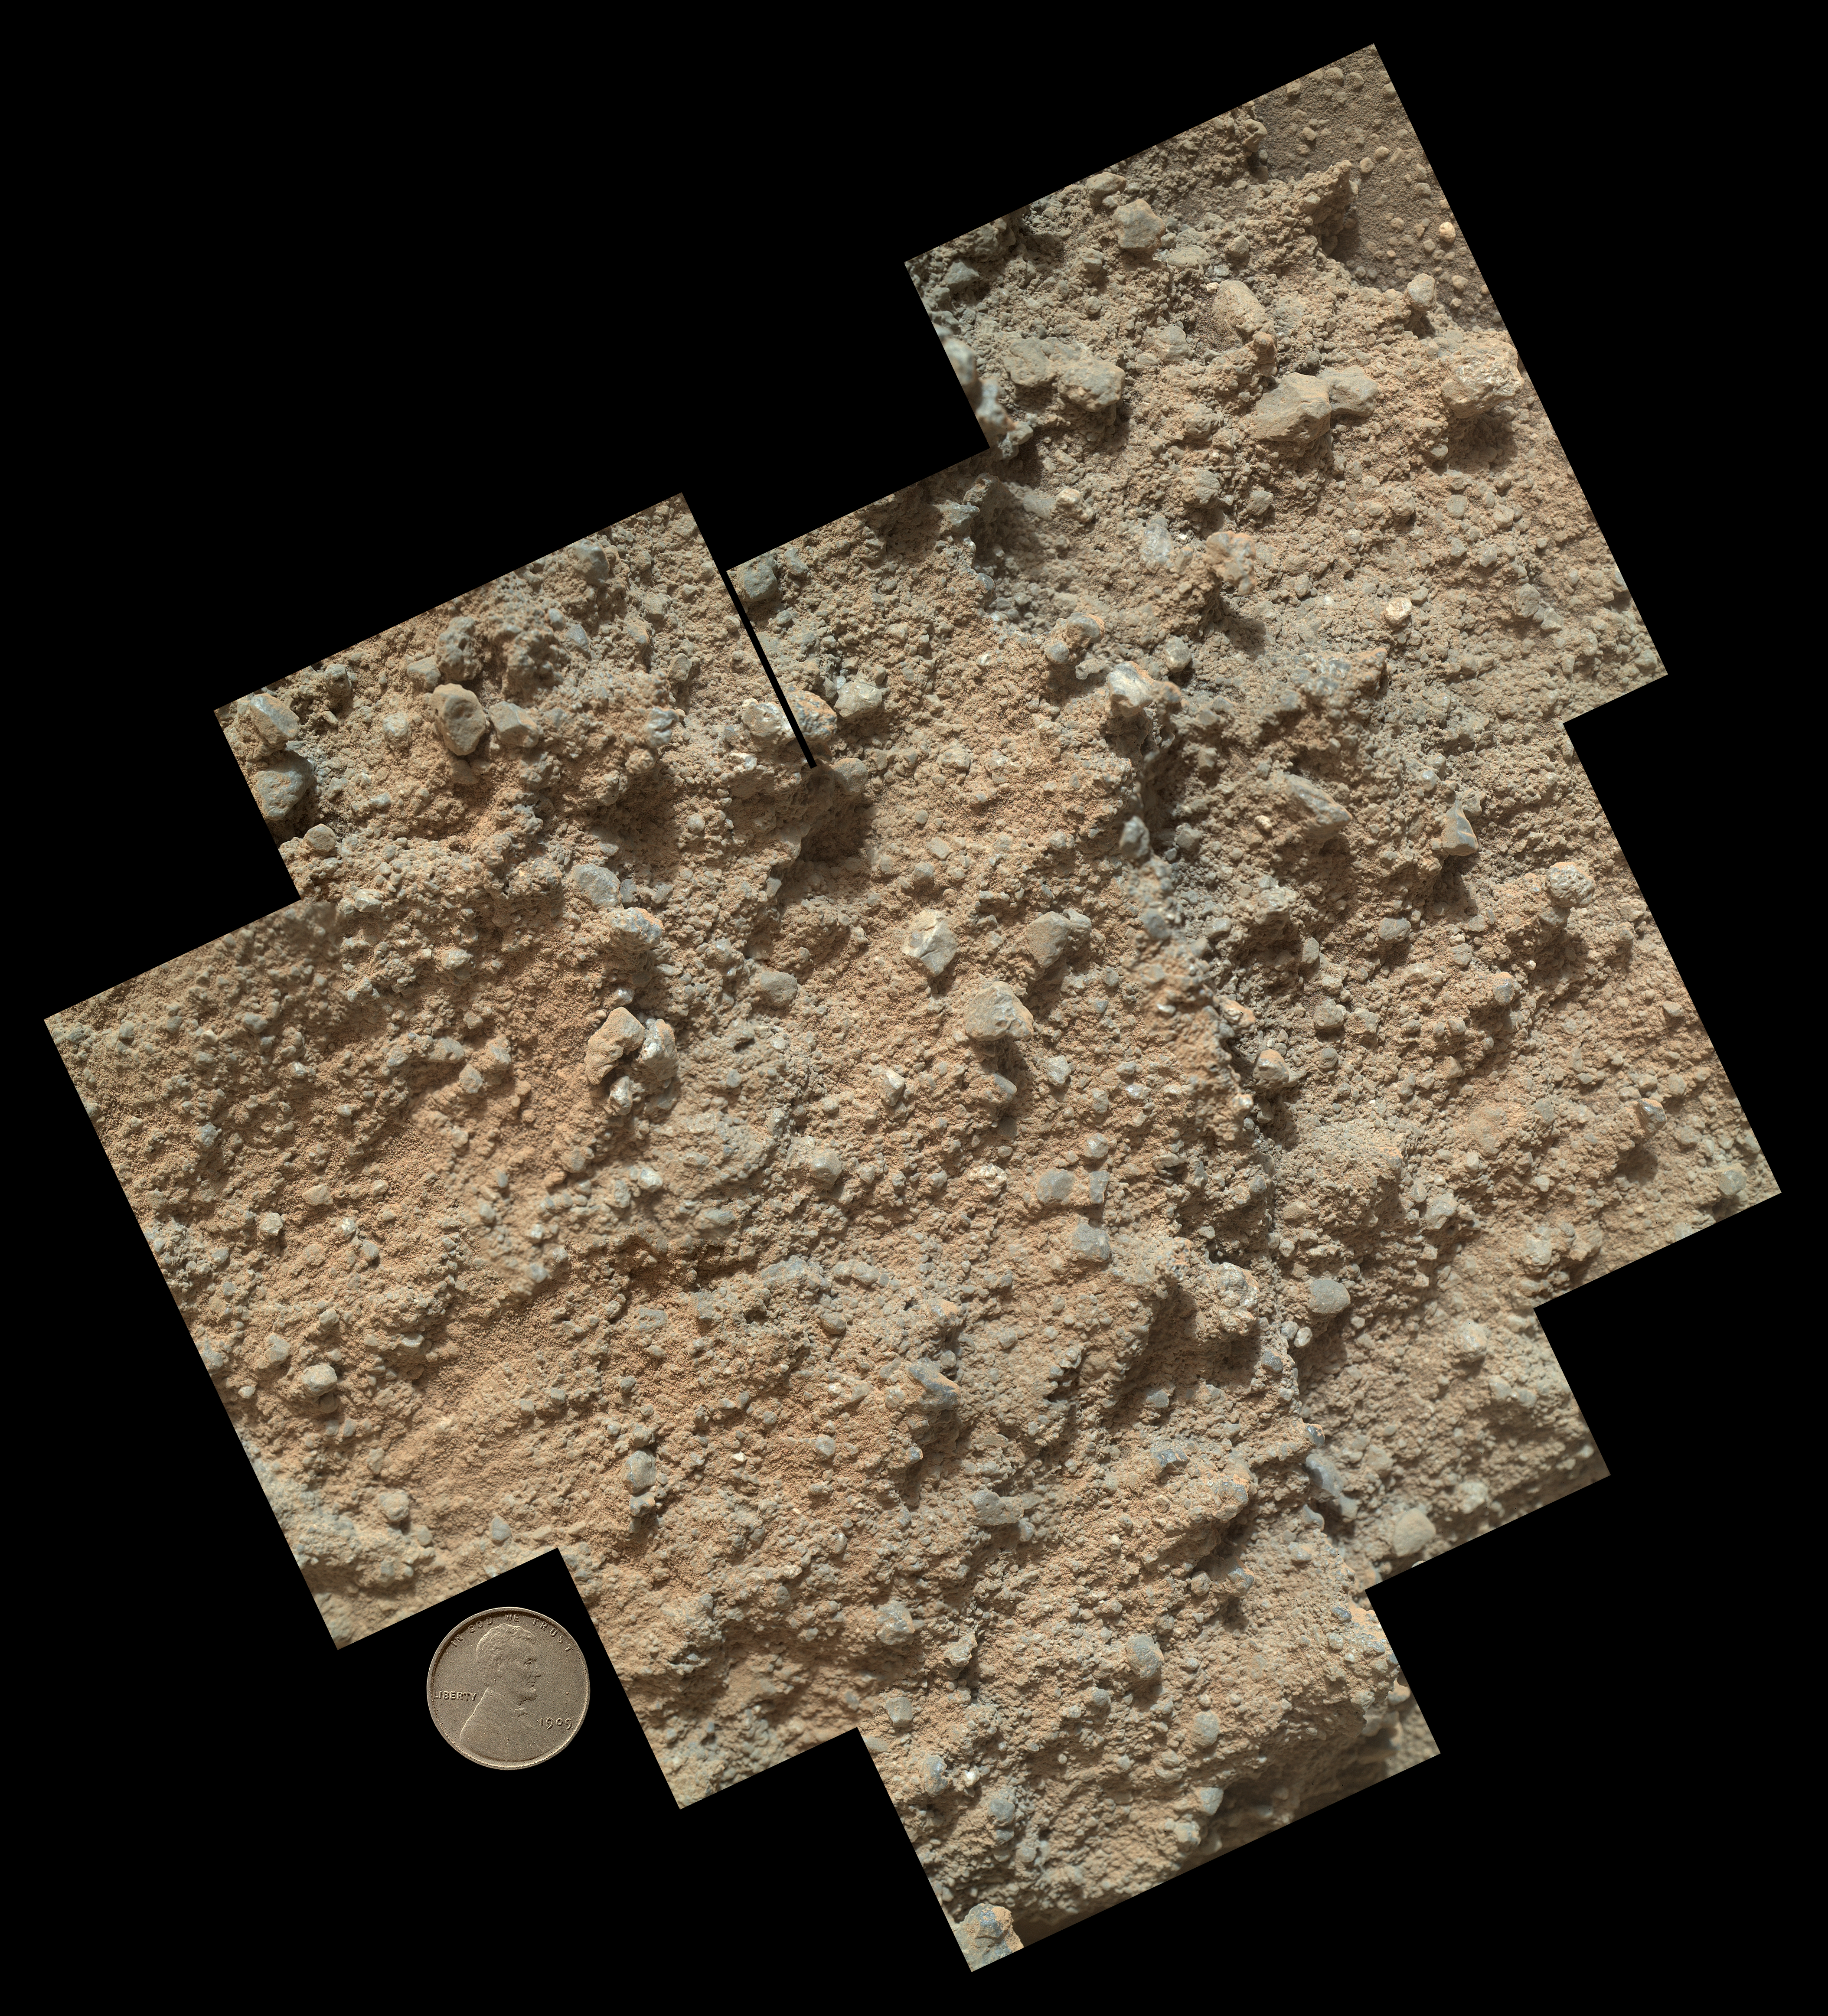

Pebbly Sandstone Conglomerate Rock at Curiosity’s ‘Waypoint 1’

This mosaic of nine images, taken by the Mars Hand Lens Imager (MAHLI) camera on NASA’s Mars rover Curiosity, shows detailed texture in a conglomerate rock bearing small pebbles and sand-size particles.

The rock is at a location called “Darwin,” inside Gale Crater. Exposed outcrop at this location, visible in images from the High Resolution Imaging Science Experment (HiRISE) camera on NASA’s Mars Reconnaissance Orbiter, prompted Curiosity’s science team to select it as the mission’s first waypoint during the mission’s long trek from the “Glenelg” area to Mount Sharp.

MAHLI took the component images shortly before sunset on the 400th Martian day, or sol, of Curiosity’s work on Mars (Sept. 21, 2013). The camera was positioned about 4 inches (10 centimeters) from the rock. Scale is indicated by the Lincoln penny from the MAHLI calibration target, shown beside the mosaic.

Reddish dust coats much of the surface visible in this mosaic, but the patch of rock also offers some bare patches where sand and pebble grains can be seen. Pebbles here are mostly gray, with some white in them. Some grains are somewhat translucent, and some are shiny.

Researchers interpret the sand and pebbles in the rock as material that was deposited by flowing water, then later buried and cemented into rock. Curiosity’s science team is studying the textures and composition of the conglomerate rock at Darwin to understand its relationship to streambed conglomerate rock found closer to Curiosity’s landing site. A major goal for observations at waypoint stops along the 5-mile (8-kilometer) route to Mount Sharp is to piece together the relationship between rock layers at “Yellowknife Bay” in the Glenelg area, where the mission found evidence of an ancient freshwater-lake environment favorable for microbial life, and layers at the main destination on lower slopes of Mount Sharp.

Malin Space Science Systems, San Diego, developed, built and operates MAHLI. NASA’s Jet Propulsion Laboratory, Pasadena, Calif., manages the Mars Science Laboratory Project and the mission’s Curiosity rover for NASA’s Science Mission Directorate in Washington. The rover was designed and assembled at JPL, a division of the California Institute of Technology in Pasadena.

Credit: NASA/JPL-Caltech/MSSS